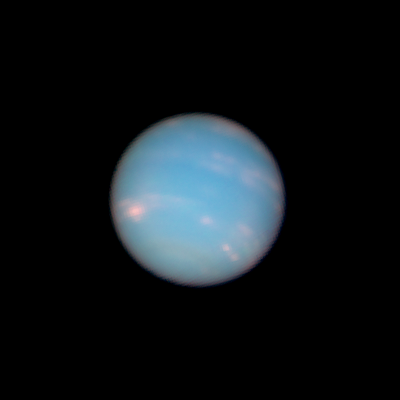

Neptune: 07:20 UT (June 26, 2011)

Object Name: Neptune
Object Description: Planet
Instrument: HST/WFC3/UVIS
Filters: F467N (46nm), F631N (63nm), and F845M (84nm)

This image is a composite of many separate exposures made by the WFC3/UVIS instrument on the Hubble Space Telescope using three different filters. The color results from assigning different hues (colors) to each monochromatic image. In this case, the assigned colors are: Blue: F467N (46nm) Green: F631N (63nm) Red/orange: F845M (84nm)

Credit: NASA, ESA, and the Hubble Heritage Team (STScI/AURA)